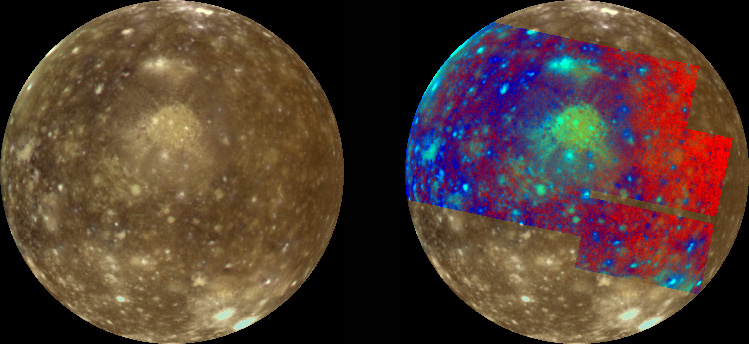

Global Color Variations on Callisto

Jupiter’s icy moon Callisto is shown in approximate natural color (left) and in false color to enhance subtle color variations (right). This image of Callisto’s Jupiter-facing hemisphere shows the ancient, multi-ring impact structure Valhalla just above the center of the image. Valhalla, possibly created by a large asteroid or comet which impacted Callisto, is the largest surface feature on this icy moon. Valhalla consists of a bright inner region, about 600 kilometers (360 miles) in diameter surrounded by concentric rings 3000 to 4000 kilometers (1800-2500 miles) in diameter. The bright central plains were possibly created by the excavation and ejection of “cleaner” ice from beneath the surface, with a fluid-like mass (impact melt) filling the crater bowl after impact. The concentric rings are fractures in the crust resulting from the impact.

The false color in the right image shows new information, including ejecta from relatively recent craters, which are often not apparent in the natural color image. The color also reveals a gradual variation across the moon’s hemisphere, perhaps due to implantation of materials onto the surface from space.

These color images were obtained with the 1 micrometer (infrared), green, and violet filters of the Solid State Imaging (SSI) system on NASA’s Galileo spacecraft. The false color is created from ratios of infrared/violet and its inverse (violet/infrared) which are then combined so the infrared/violet, green, and violet/infrared are assigned to red, green, and blue in a composite product.

North is to the top of the picture and the sun illuminates the surface from near the center, in the same way a full moon is seen from Earth when illuminated by the sun. The image, centered at 0.5 degrees south latitude and 56.3 degrees longitude, covers an area about 4800 by 4800 kilometers. The resolution is 14 kilometers per picture element. The images were taken on November 5, 1997 at a range of 68,400 kilometers (41,000 miles) during Galileo’s eleventh orbit of Jupiter.

The Jet Propulsion Laboratory, Pasadena, CA manages the Galileo mission for NASA’s Office of Space Science, Washington, DC. JPL is an operating division of California Institute of Technology (Caltech).

Credit: NASA/JPL/University of Arizona